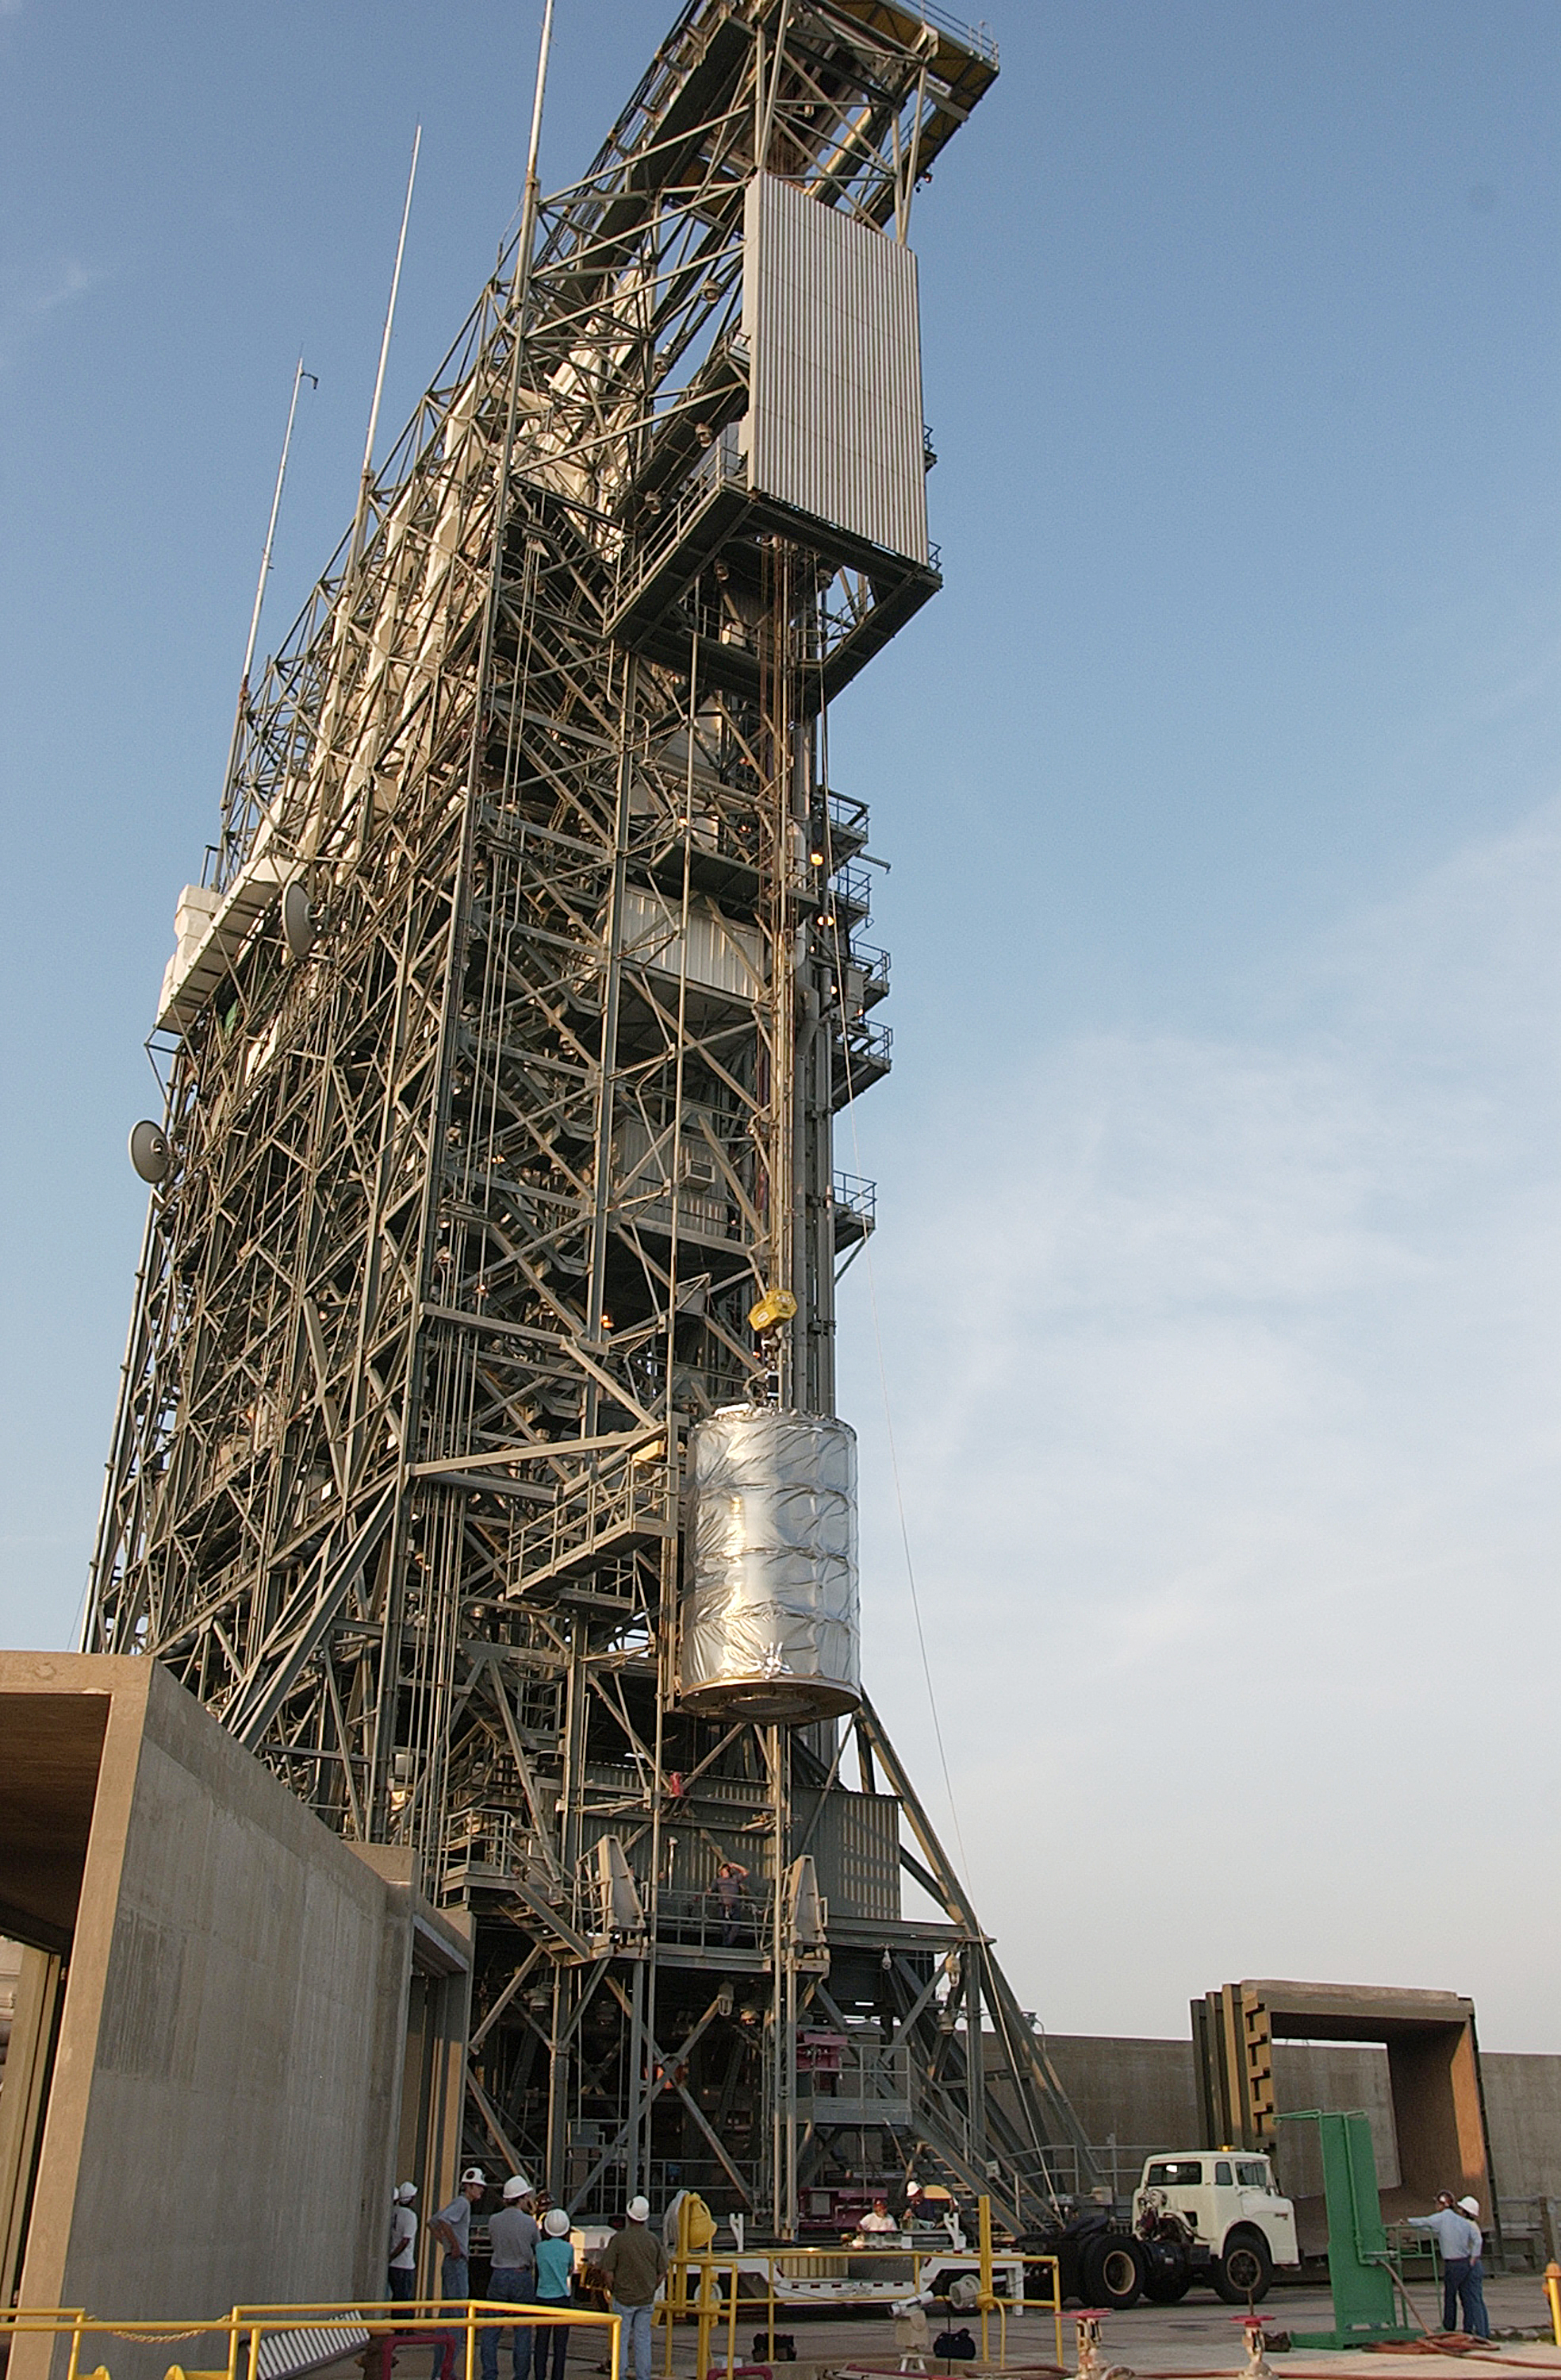

First Launch Attempt

The Spitzer Space Telescope was enclosed in a protective canister, transferred to the top of a Delta II rocket, but not launched due to engineering concerns that delayed the launch. The rocket initially meant to launch Spitzer was then used for a Mars mission, which had a more restricted launch window, and the Spitzer launch was delayed until August 25, 2003.

Credit: NASA/KSC